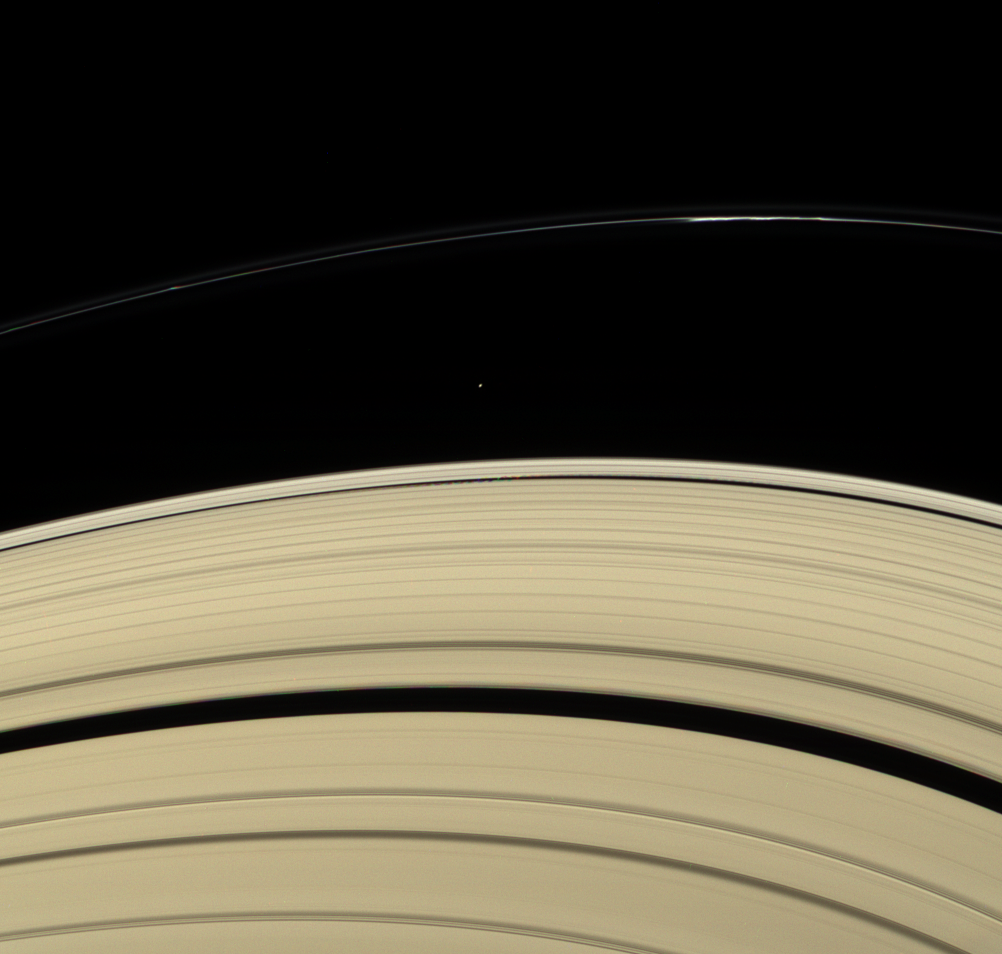

Ring Moon Rendezvous

Across the expanse of Saturn’s rings, the Cassini spacecraft spies two small moons in consort.

Atlas (32 kilometers, or 20 miles across) is seen exterior to the bright outer edge of the A ring. Daphnis (7 kilometers, or 4.3 miles across), below Atlas in this view, orbits Saturn within the narrow Keeler Gap. The presence of Daphnis is revealed by the waves it raises in the ring material surrounding it on the edges of the gap. Daphnis and its waves moved between exposures taken to create this color view, resulting in their slight displacement in each color.

This view looks toward the unilluminated side of the rings from about 18 degrees above the ringplane. Bright clumps are visible in the narrow F ring.

Images taken using red, green and blue spectral filters were combined to create this natural color view. The images were acquired with the Cassini spacecraft narrow-angle camera on April 13, 2007 at a distance of approximately 1.8 million kilometers (1.1 million miles) from Atlas. Image scale is 11 kilometers (7 miles) per pixel.

The Cassini-Huygens mission is a cooperative project of NASA, the European Space Agency and the Italian Space Agency. The Jet Propulsion Laboratory, a division of the California Institute of Technology in Pasadena, manages the mission for NASA’s Science Mission Directorate, Washington, D.C. The Cassini orbiter and its two onboard cameras were designed, developed and assembled at JPL. The imaging operations center is based at the Space Science Institute in Boulder, Colo.

Credit: NASA/JPL/Space Science Institute